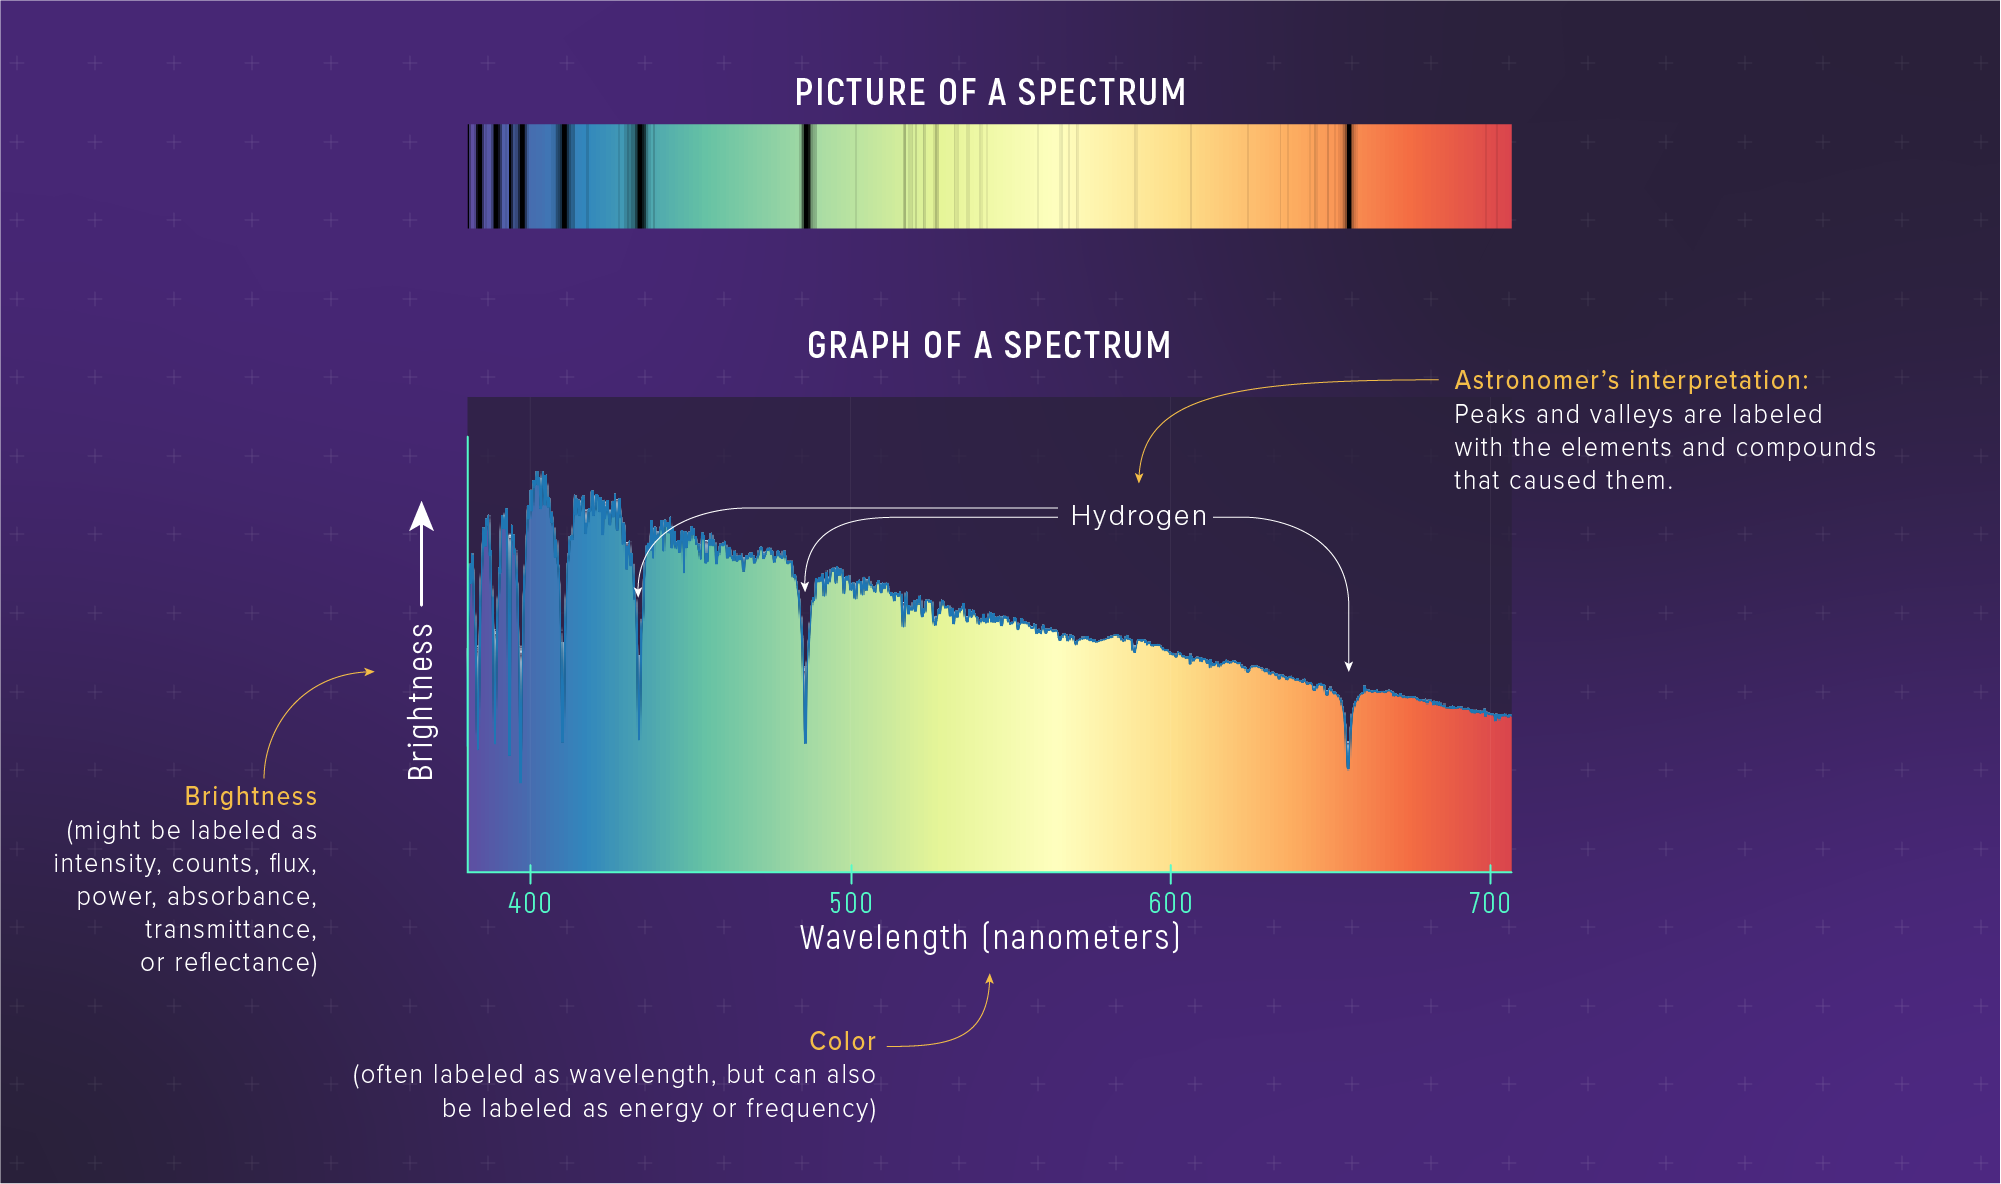

Spectrum of the Star Altair

Light from a star can be separated into its component colors to form a spectrum. The spectrum reveals details in the brightness of different colors of starlight that are not visible to the naked eye. Detectors in the telescope can measure the precise brightness of individual wavelengths. Those data can be plotted on a graph of brightness vs. wavelength. Astronomers can then use the graph to make inferences about the temperature, composition, motion, and other characteristics of the star. Our understanding of the composition, temperature, and motion of Altair is based on its spectrum.

Credit: Illustration: NASA, ESA, CSA, Leah Hustak (STScI)